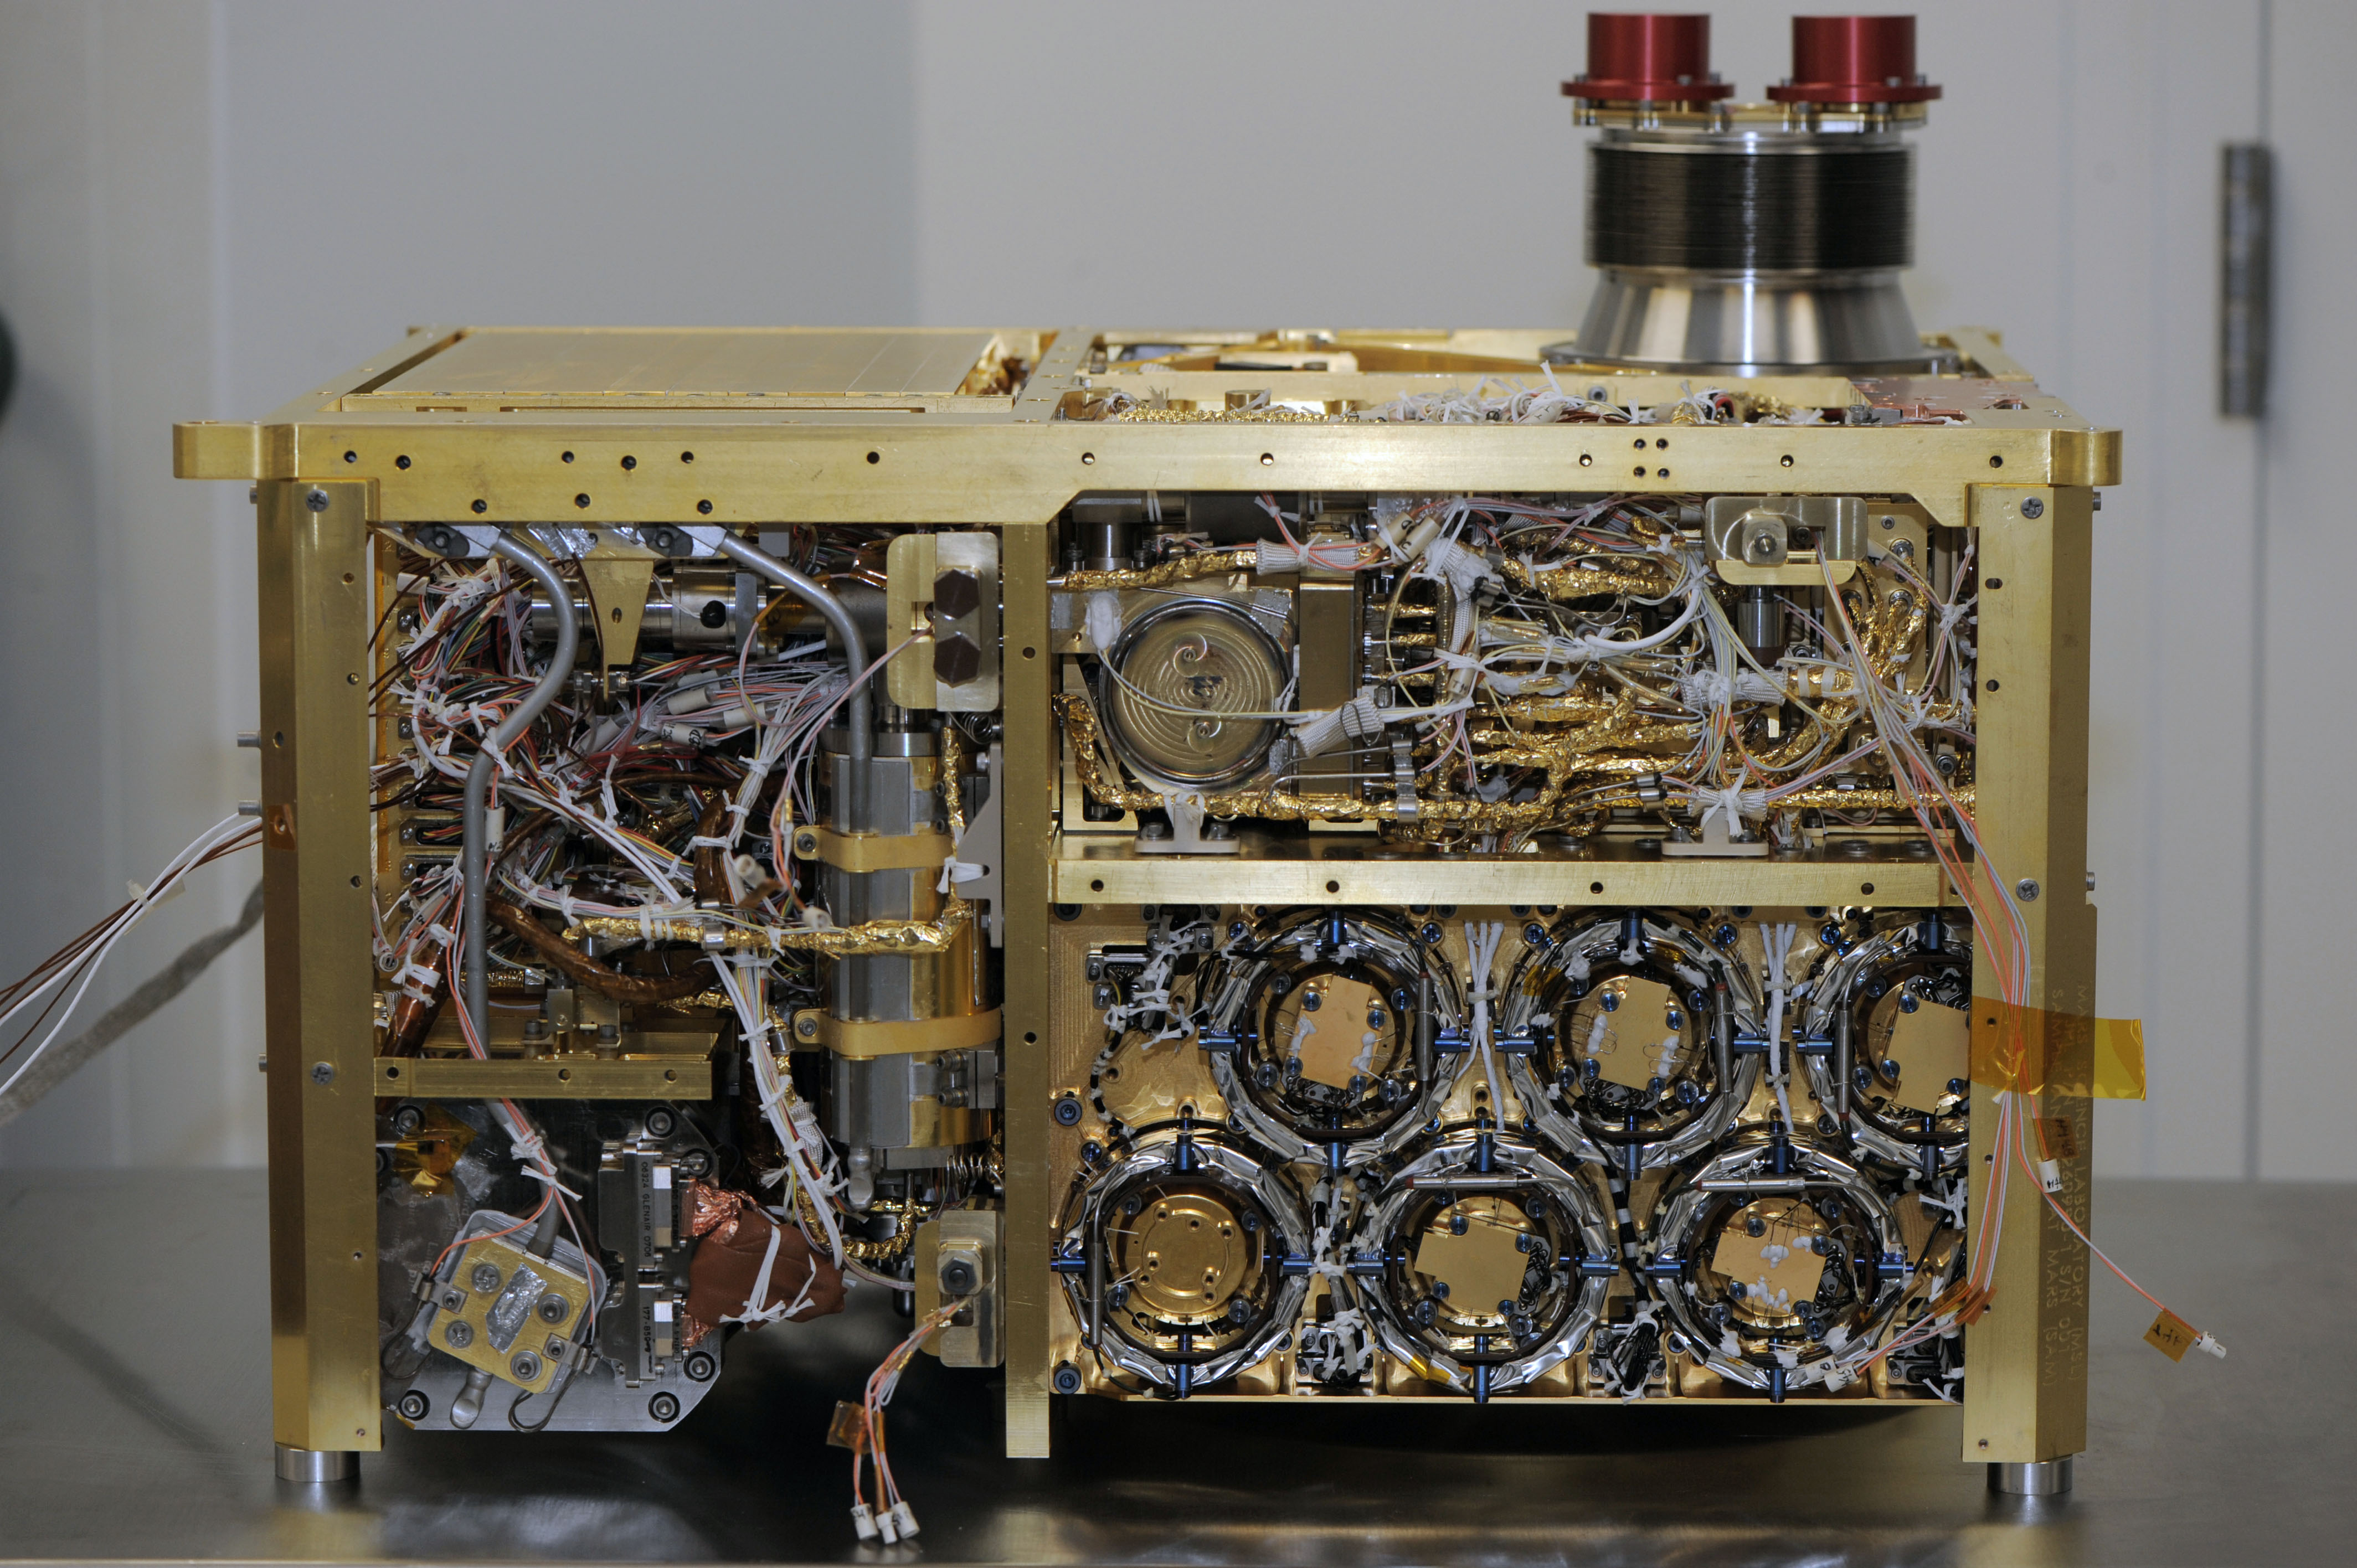

Sample Analysis at Mars Instrument, Side Panels Off

Annotated Version

An instrument suite that will analyze the chemical ingredients in samples of Martian atmosphere, rocks and soil during the mission of NASA’s Mars rover Curiosity, is shown here during assembly at NASA Goddard Space Flight Center, Greenbelt, Md., in 2010.

The Sample Analysis at Mars, or SAM, is about the size of a microwave oven. This image was taken before installation of its side panels and before environmental testing. The suite’s three instruments are visible: the tunable laser spectrometer (TLS) at lower left, quadrupole mass spectrometer (QMS) at upper right, and gas chromatograph (GC) at lower right.

SAM’s solid sample inlet tubes (SSIT), visible at top right, are the routes by which Curiosity’s robotic arm will deliver samples of soil and powdered rock for analysis. Other major components of SAM include the sample manipulation system and the gas processing system. The gas processing system uses transfer lines, heaters, temperature sensors and turbomolecular pumps.

The tunable laser spectrometer uses absorption of light at specific wavelengths to measure concentrations of selected chemicals, such as methane, carbon dioxide and water vapor. It also identifies the proportions of different isotopes in those gases. Isotopes are variants of the same element with different atomic weights, and their ratios can provide clues about the planet’s history.

The quadrupole mass spectrometer identifies gases by the molecular weight and electrical charge of their ionized states. It will check for several elements important for life as we know it, including carbon, nitrogen, sulfur and oxygen contained in volatile molecules.

The gas chromotograph separates different gases from a mixture to aid identification. It has its own detector but also feeds the separated fractions to the quadrupole mass spectrometer and the tunable laser spectrometer for more detailed analysis.

JPL manages the Mars Science Laboratory/Curiosity for NASA’s Science Mission Directorate in Washington. The rover was designed, developed and assembled at JPL, a division of the California Institute of Technology in Pasadena.

Credit: NASA